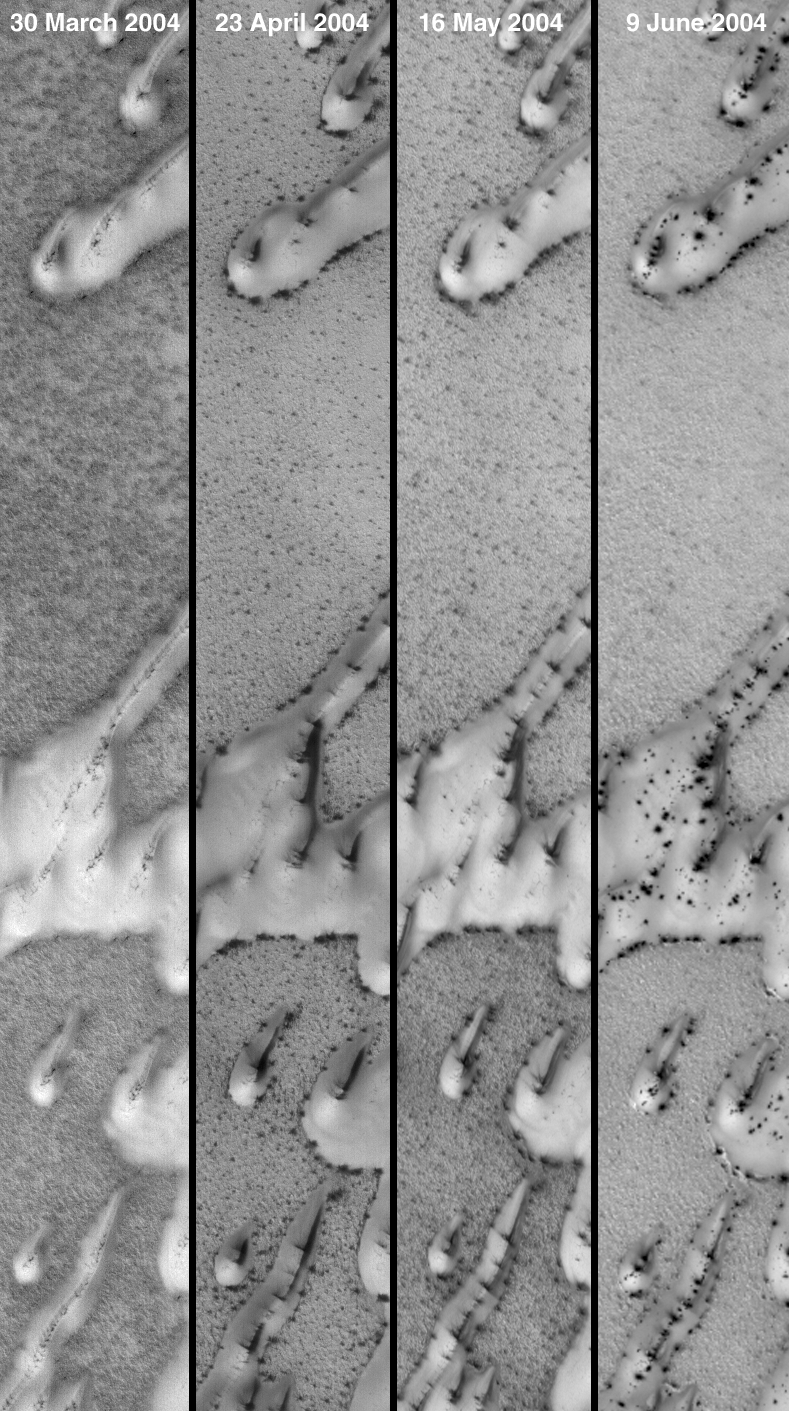

10 Weeks of Change

11 June 2004
These four Mars Global Surveyor (MGS) Mars Orbiter Camera (MOC) images show north polar sand dunes as they appeared on four different days over the past ten weeks. In summer, the dunes would be darker than the substrate on which they occur. However, it is currently spring in the northern hemisphere, and the dunes are still covered with frost from the previous winter. The MGS MOC has been busy over the past several months, documenting the changes in frost patterns that occur on dunes and interdune substrates all over the north polar region. The site shown here was imaged on 30 March, 23 April, 16 May, and 9 June 2004. The bright frost that covers the dunes progressively changes from one image to the next, as dark spots develop and frost sublimes away. This defrosting dune monitor site is located near 80.0°N, 237.5°W. Each strip is about 1.1 km (0.7 mi) wide and illuminated by sunlight from the lower left.

Credit: NASA/JPL/Malin Space Science Systems